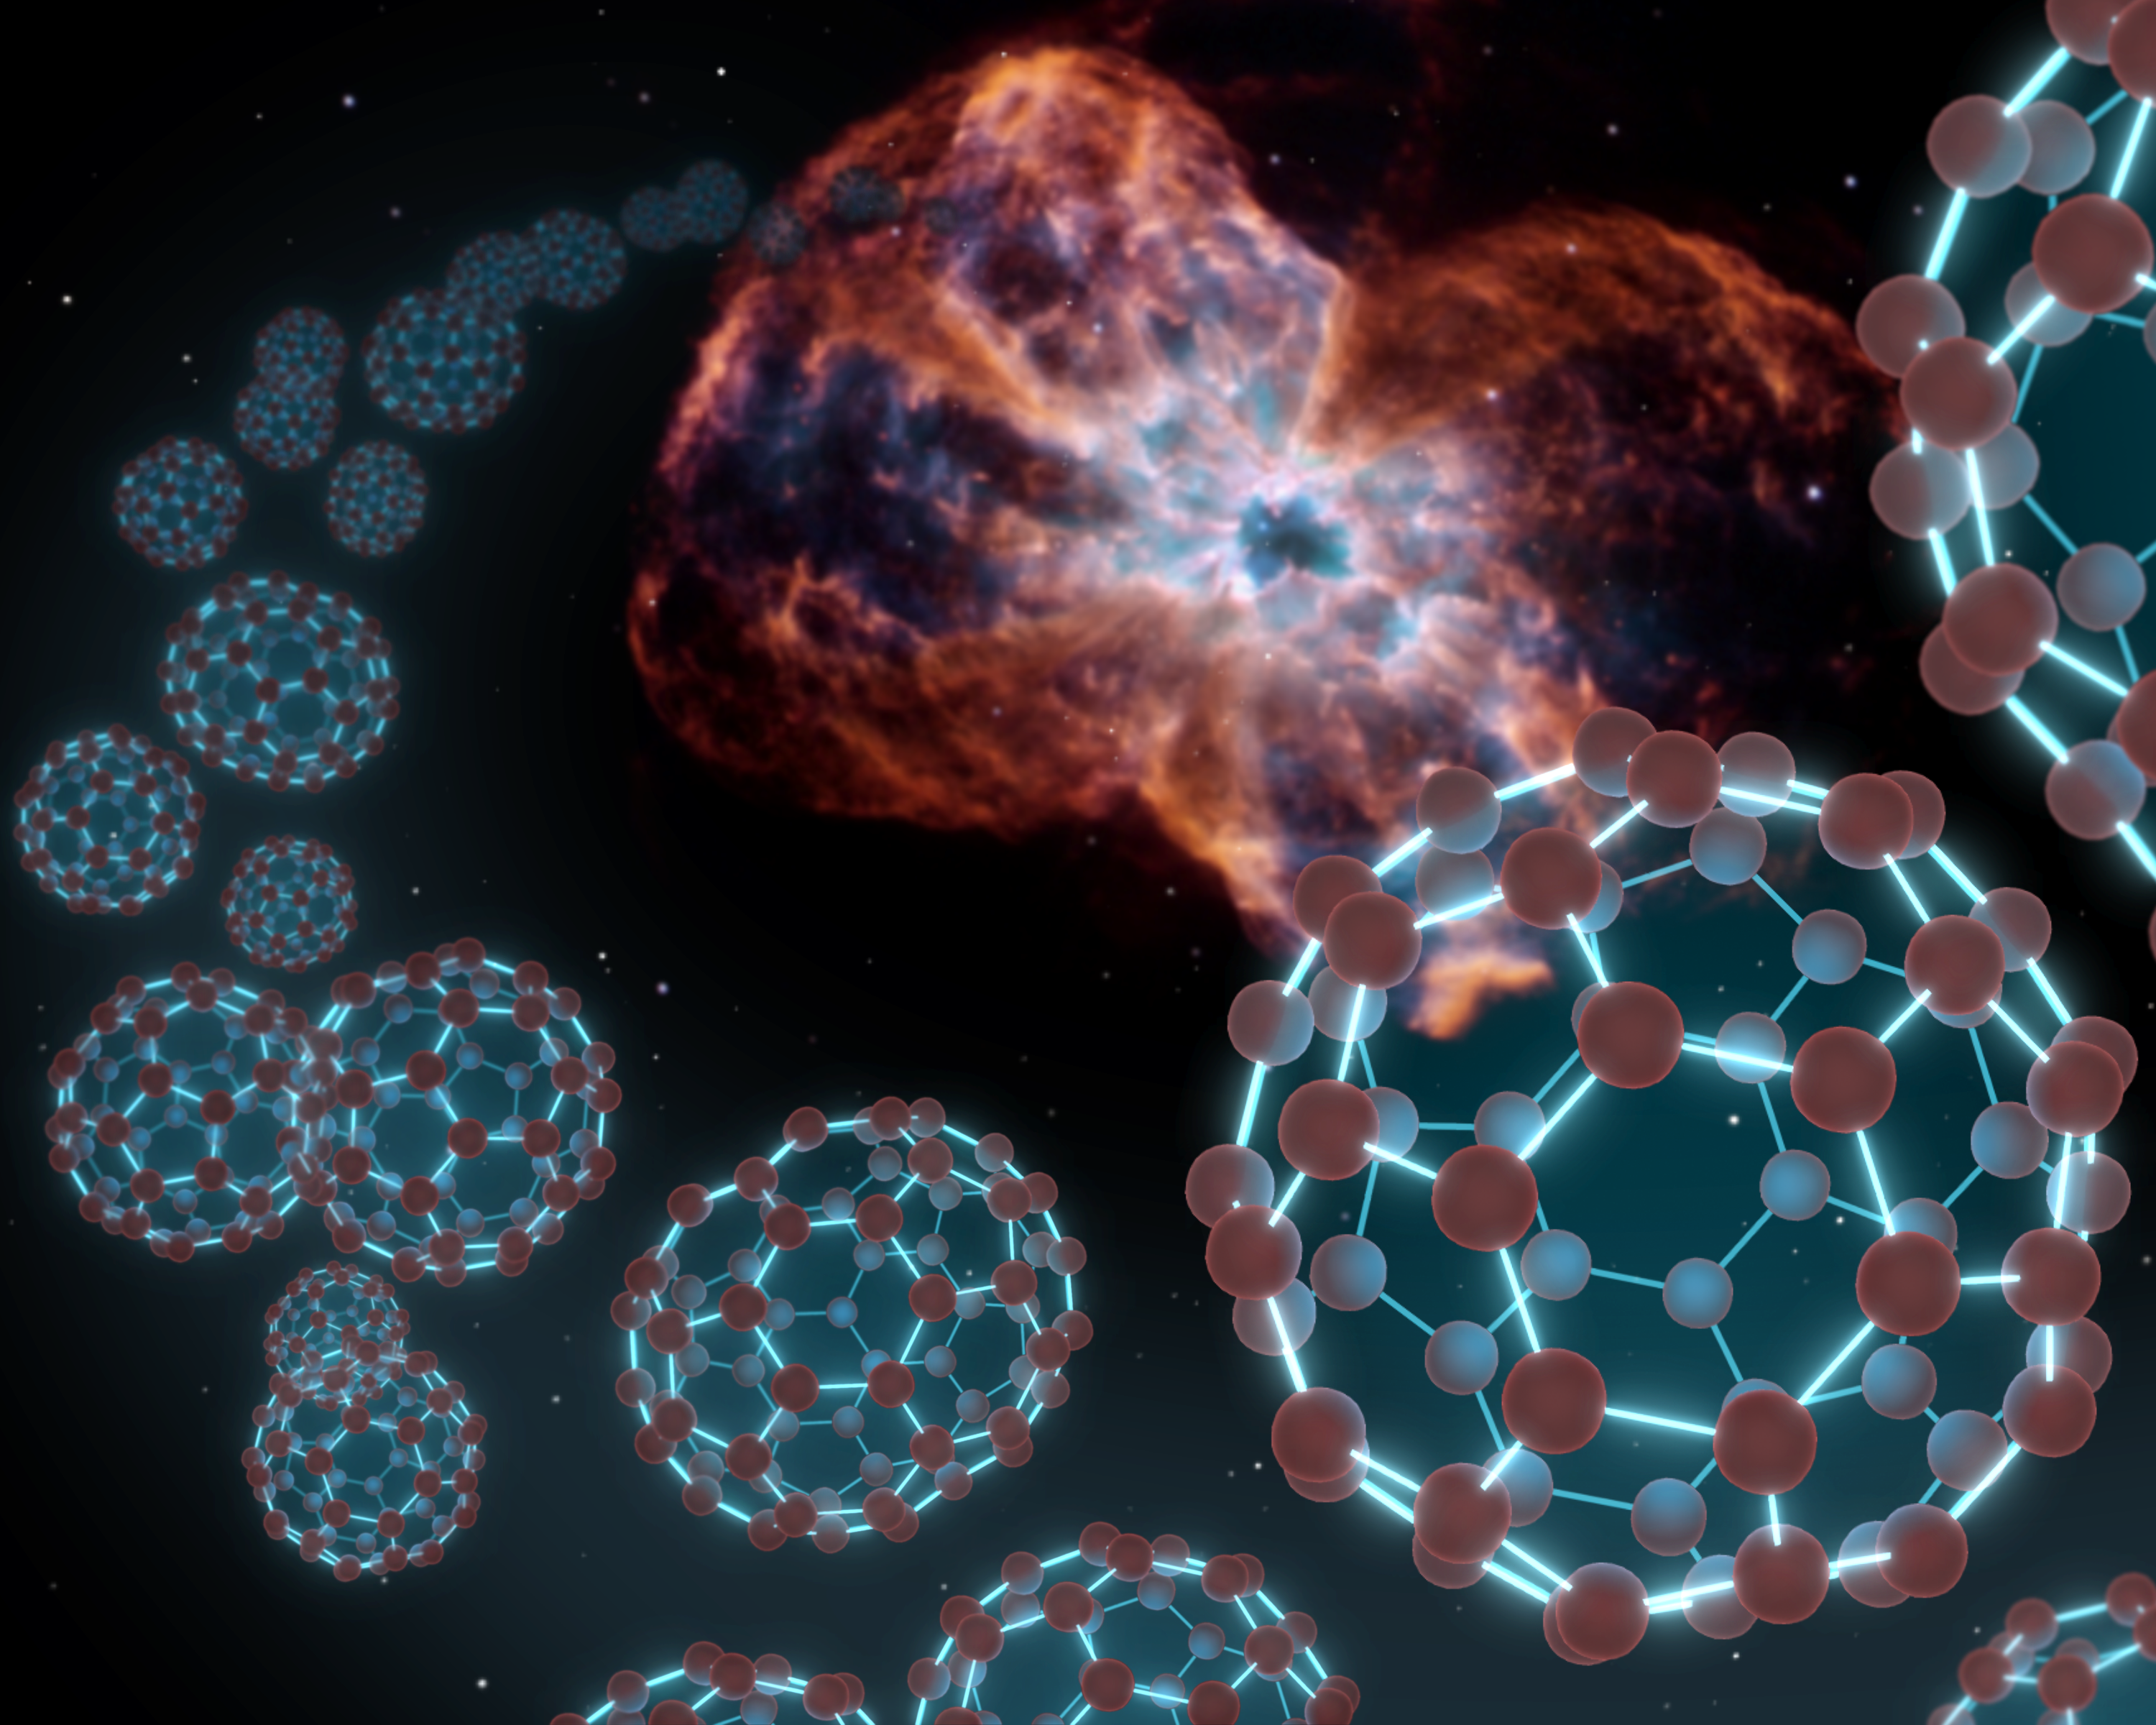

Space Balls (Artist’s Concept)

NASA’s Spitzer Space Telescope has at last found buckyballs in space, as illustrated by this artist’s conception showing the carbon balls coming out from the type of object where they were discovered — a dying star and the material it sheds, known as a planetary nebula.

Buckyballs are made up of 60 carbon atoms organized into spherical structures that resemble soccer balls. They also look like Buckminister Fuller’s architectural domes, hence their official name of buckministerfullerenes. The molecules were first concocted in a lab nearly 25 years ago, and were theorized at that time to be floating around carbon-rich stars in space.

But it wasn’t until now that Spitzer, using its sensitive infrared vision, was able to find convincing signs of buckyballs. The telescope found the molecules — as well as their elongated, rugby-ball-like relatives, called C70 — in the material around a dying star, or planetary nebula, called Tc 1. The star at the center of Tc 1 was once similar to our sun but as it aged, it sloughed off its outer layers, leaving only a dense white-dwarf star. Astronomers believe buckyballs were created in shed layers of carbon that blew off the star.

Tc 1 does not show up that well in images, so a picture of the NGC 2440 nebula, taken by NASA’s Hubble Space Telescope, was used in this artist’s conception.

Hubble

Credit: NASA/JPL-Caltech